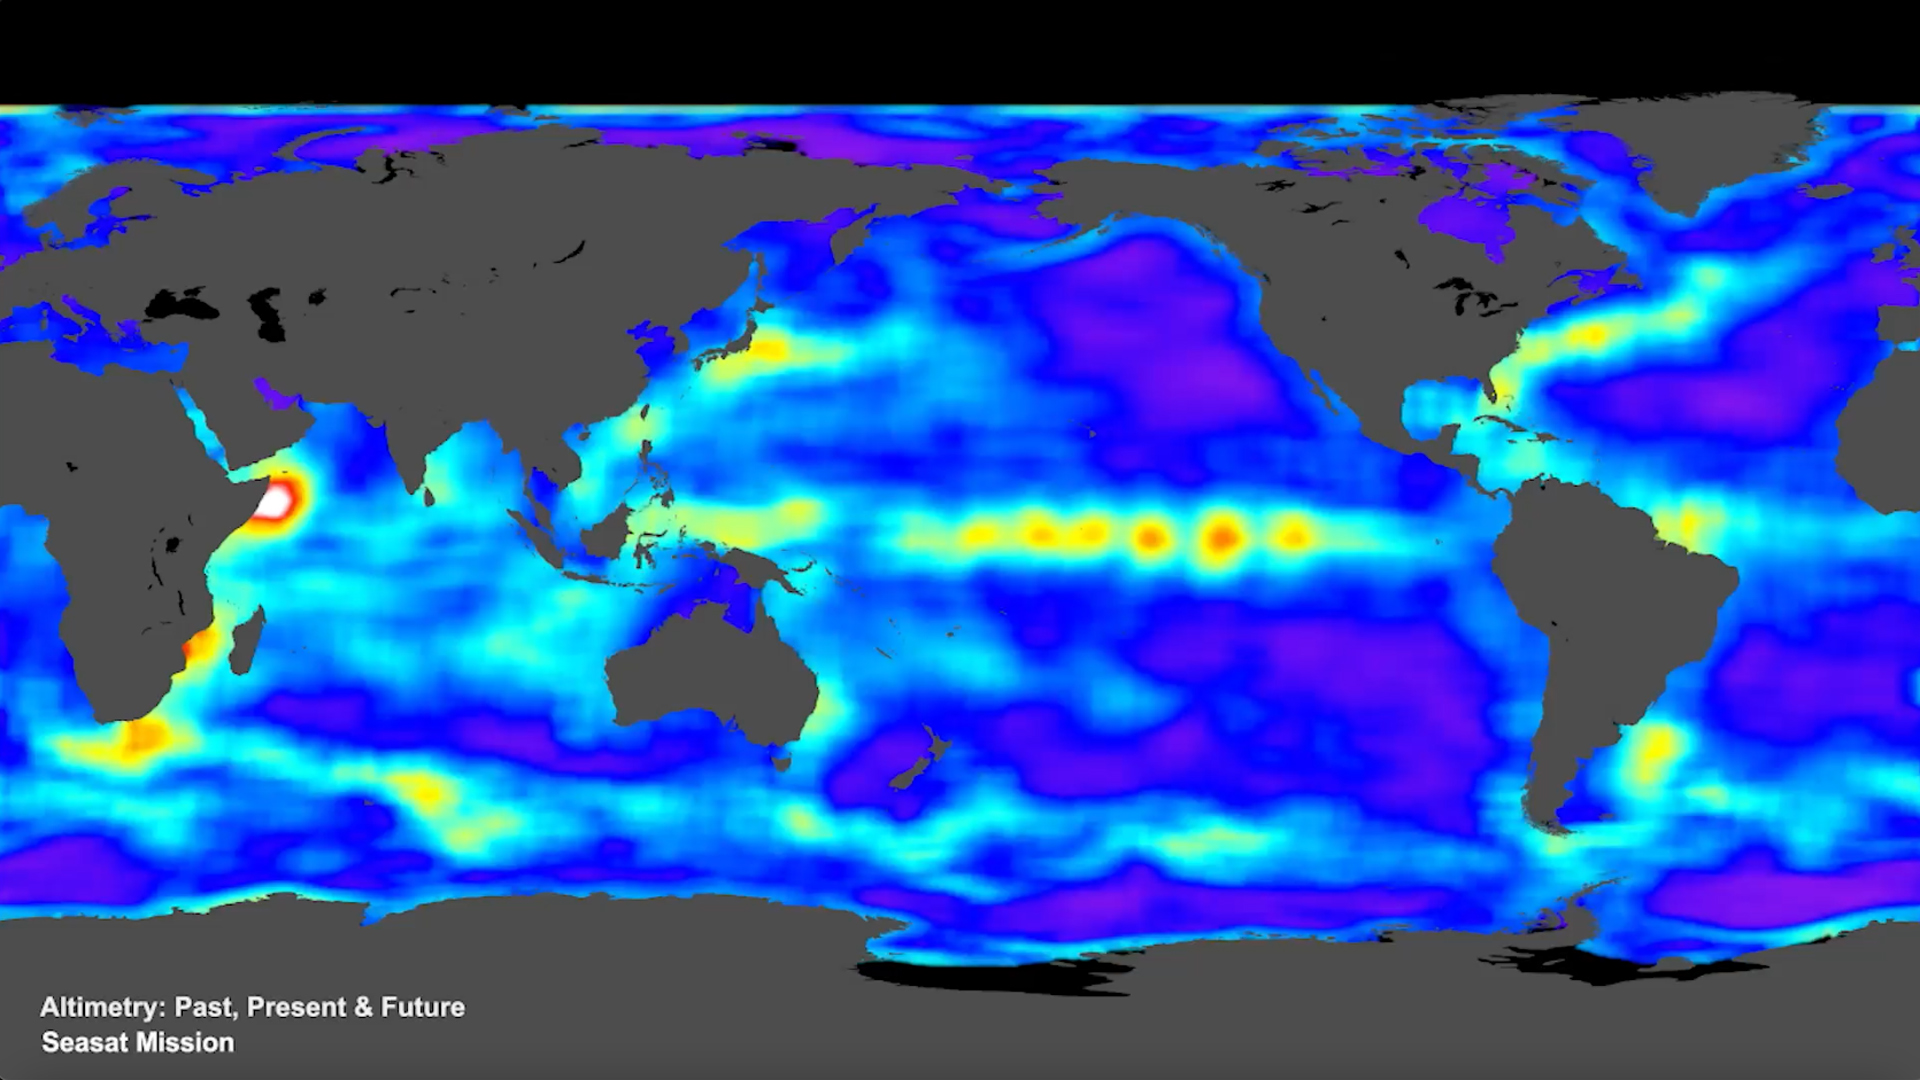

SWOT Satellite will Improve Clarity and Detail of Sea Height Measurements

This animation, created in 2012, shows the increasing clarity and detail of measurements of sea height made by successive satellite altimeters launched by NASA and other agencies over the past four decades, concluding with data at the resolution possible with the Surface Water and Ocean Topography (SWOT) satellite, expected to launch in December 2022. Each new spacecraft has been able to obtain higher-resolution observations than its predecessors. Sea height is key to understanding how much, and how fast, the oceans are rising in a warming climate.

The animation starts with Seasat, launched in 1978 as one of the NASA’s earliest Earth-observing satellites, then moves to Geosat, a U.S. Navy spacecraft launched in 1985, and on to ERS-1, TOPEX/Poseidon, ERS-2, Jason-1, Envisat, and Jason-2. Since the end of the time period shown in the animation, subsequent satellites have continued measuring sea height, creating an ongoing, decadeslong record. In March 2022, Sentinel-6 Michael Freilich, a joint U.S.-European mission, became the official reference satellite for global sea level measurements.

SWOT will be latest spacecraft to observe ocean heights from Earth orbit. Its measurements will provide unprecedented insights into the activity of small-scale currents and their impact on climate change.

Researchers believe small-scale currents, which are less than 60 miles (100 kilometers) in size, have a significant influence on the ocean’s ability to absorb atmospheric heat and carbon and thereby moderate global temperature change. To measure these currents, SWOT will employ the Ka-band Radar Interferometer (KaRIn), a new technology developed at NASA’s Jet Propulsion Laboratory in Southern California that will offer even greater spatial resolution than previous instruments that studied the ocean.

SWOT will survey the water in Earth’s lakes, rivers, reservoirs, and the ocean. The satellite will cover the planet’s surface twice every 21 days and has a prime mission of three years. It was jointly developed by NASA and France’s Centre National d’Études Spatiales (CNES), with contributions from the Canadian Space Agency (CSA) and the UK Space Agency. JPL, a division of Caltech in Southern California, manages the U.S. portion of the mission for NASA.

Credit: NASA